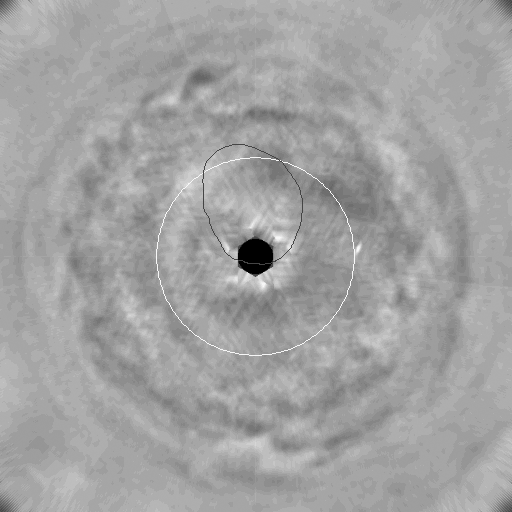

Ultraviolet Movie of Jupiter’s Polar Stratosphere

Unexpected dynamics in Jupiter’s upper atmosphere, or stratosphere, including the birth and motion of a dark vortex wider than Earth, appear in a movie clip spanning 11 weeks of ultraviolet imaging by NASA’s Cassini spacecraft.

The development of the vortex resembles development of ozone holes in Earth’s stratosphere in that both processes appear to occur only within confined masses of high-altitude polar air. That similarity may help scientists understand both processes better.

The movie is the first from any spacecraft to examine the planet’s churning atmosphere in ultraviolet wavelengths. Hydrocarbons in Jupiter’s stratosphere are transparent at the longer wavelengths of visible light and infrared light, but appear as haze in ultraviolet light. Cassini’s narrow-angle camera took images from a near-equatorial perspective as the spacecraft approached Jupiter from Oct. 1, 2000, to Dec. 15, 2000. The images have been combined and re-projected into a movie view as if looking down on Jupiter’s north pole. Contrast was enhanced to reveal faint features. The view extends south to the equator at the corners of the frame. The black dot right at the pole is where no presentable data were acquired, due to Cassini’s viewing angle. For reference, a circle of 60 degrees latitude is superimposed in white, and an oval where Jupiter has a persistent aurora is superimposed in blue. The aurora itself, comparable to Earth’s Northern Lights, is not visible here.

Energetic auroras heat the stratosphere and stimulate the formation of complex hydrocarbons from the breakup of methane molecules. A dark patch appears and within two weeks becomes a well-defined oval about the same size and shape as Jupiter’s southern hemisphere Great Red Spot. While this dark vortex is nestled inside the auroral oval, its outer edge begins to circulate in a clockwise direction and it develops a small, brighter, inner core. It eventually moves out of the auroral region and deforms by flattening in latitude and growing in longitude. Near the end of the movie, a second, smaller, dark oval appears nearer to the pole and deforms in the wind shear.

A series of wave features rings the planet south of (outside of) the latitude-60 circle. These make visible some of the dynamics of how haze generated in the confined polar stratosphere mixes eventually into the winds farther south.

Comparison of this ultraviolet movie with a near-infrared movie that was produced the same way and released previously (PIA-03452) reveals many differences. Instead of the waves and large vortex seen in the ultraviolet, the infrared imaging shows a multitude of small storms and parallel wind bands at a lower elevation in the atmosphere.

Cassini made its closest pass to Jupiter, about 10 million kilometers (6 million miles), on Dec. 30, 2000, and proceeded toward its ultimate destination at Saturn. For more information, see the Cassini Project home page, http://saturn.jpl.nasa.gov and the Cassini imaging team home page, http://ciclops.lpl.arizona.edu. The imaging team is based at the Boulder, Colo., campus of the Southwest Research Institute.

Cassini is a cooperative project of NASA, the European Space Agency and the Italian Space Agency. The Jet Propulsion Laboratory, a division of the California Institute of Technology in Pasadena, manages the Cassini mission for NASA’s Office of Space Science, Washington, D.C.

Credit: NASA/JPL/Southwest Research Institute